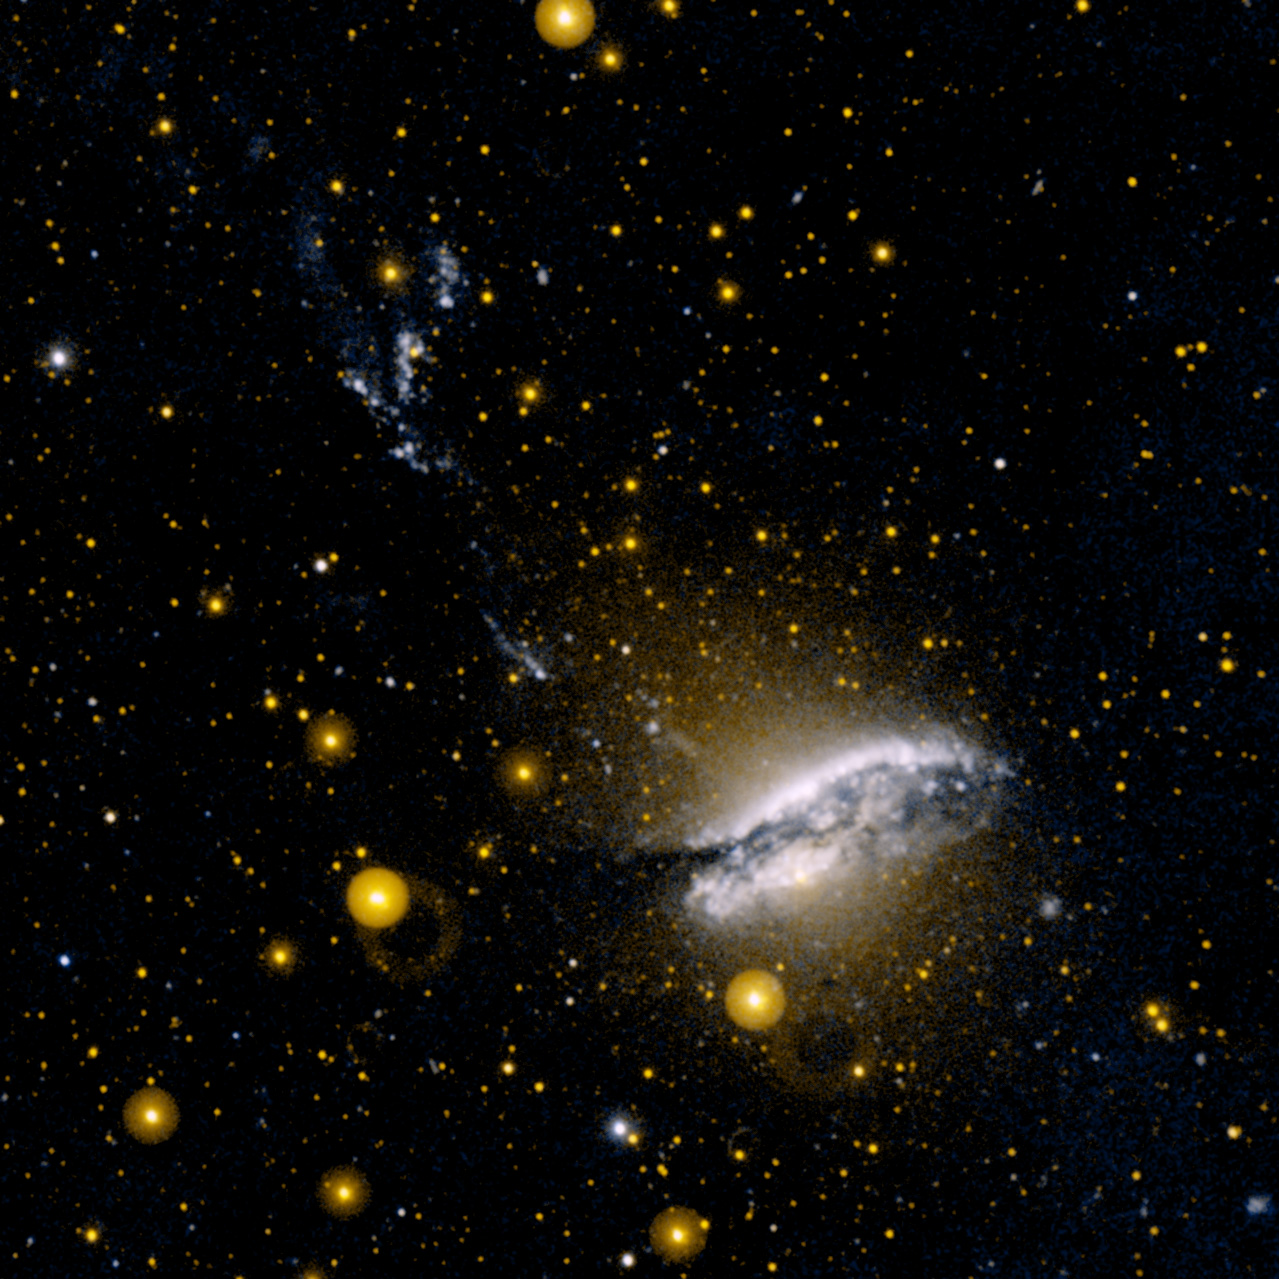

NGC 5128 (Centaurus-A)

Ultraviolet image of NGC 5128 (Centaurus-A). This unusual galaxy is believed to be the result of a collision of two normal galaxies. The blue regions toward the top are thought to be areas of star formation induced by powerful jets originating from a central black hole.

Credit: NASA/JPL-Caltech/SSC